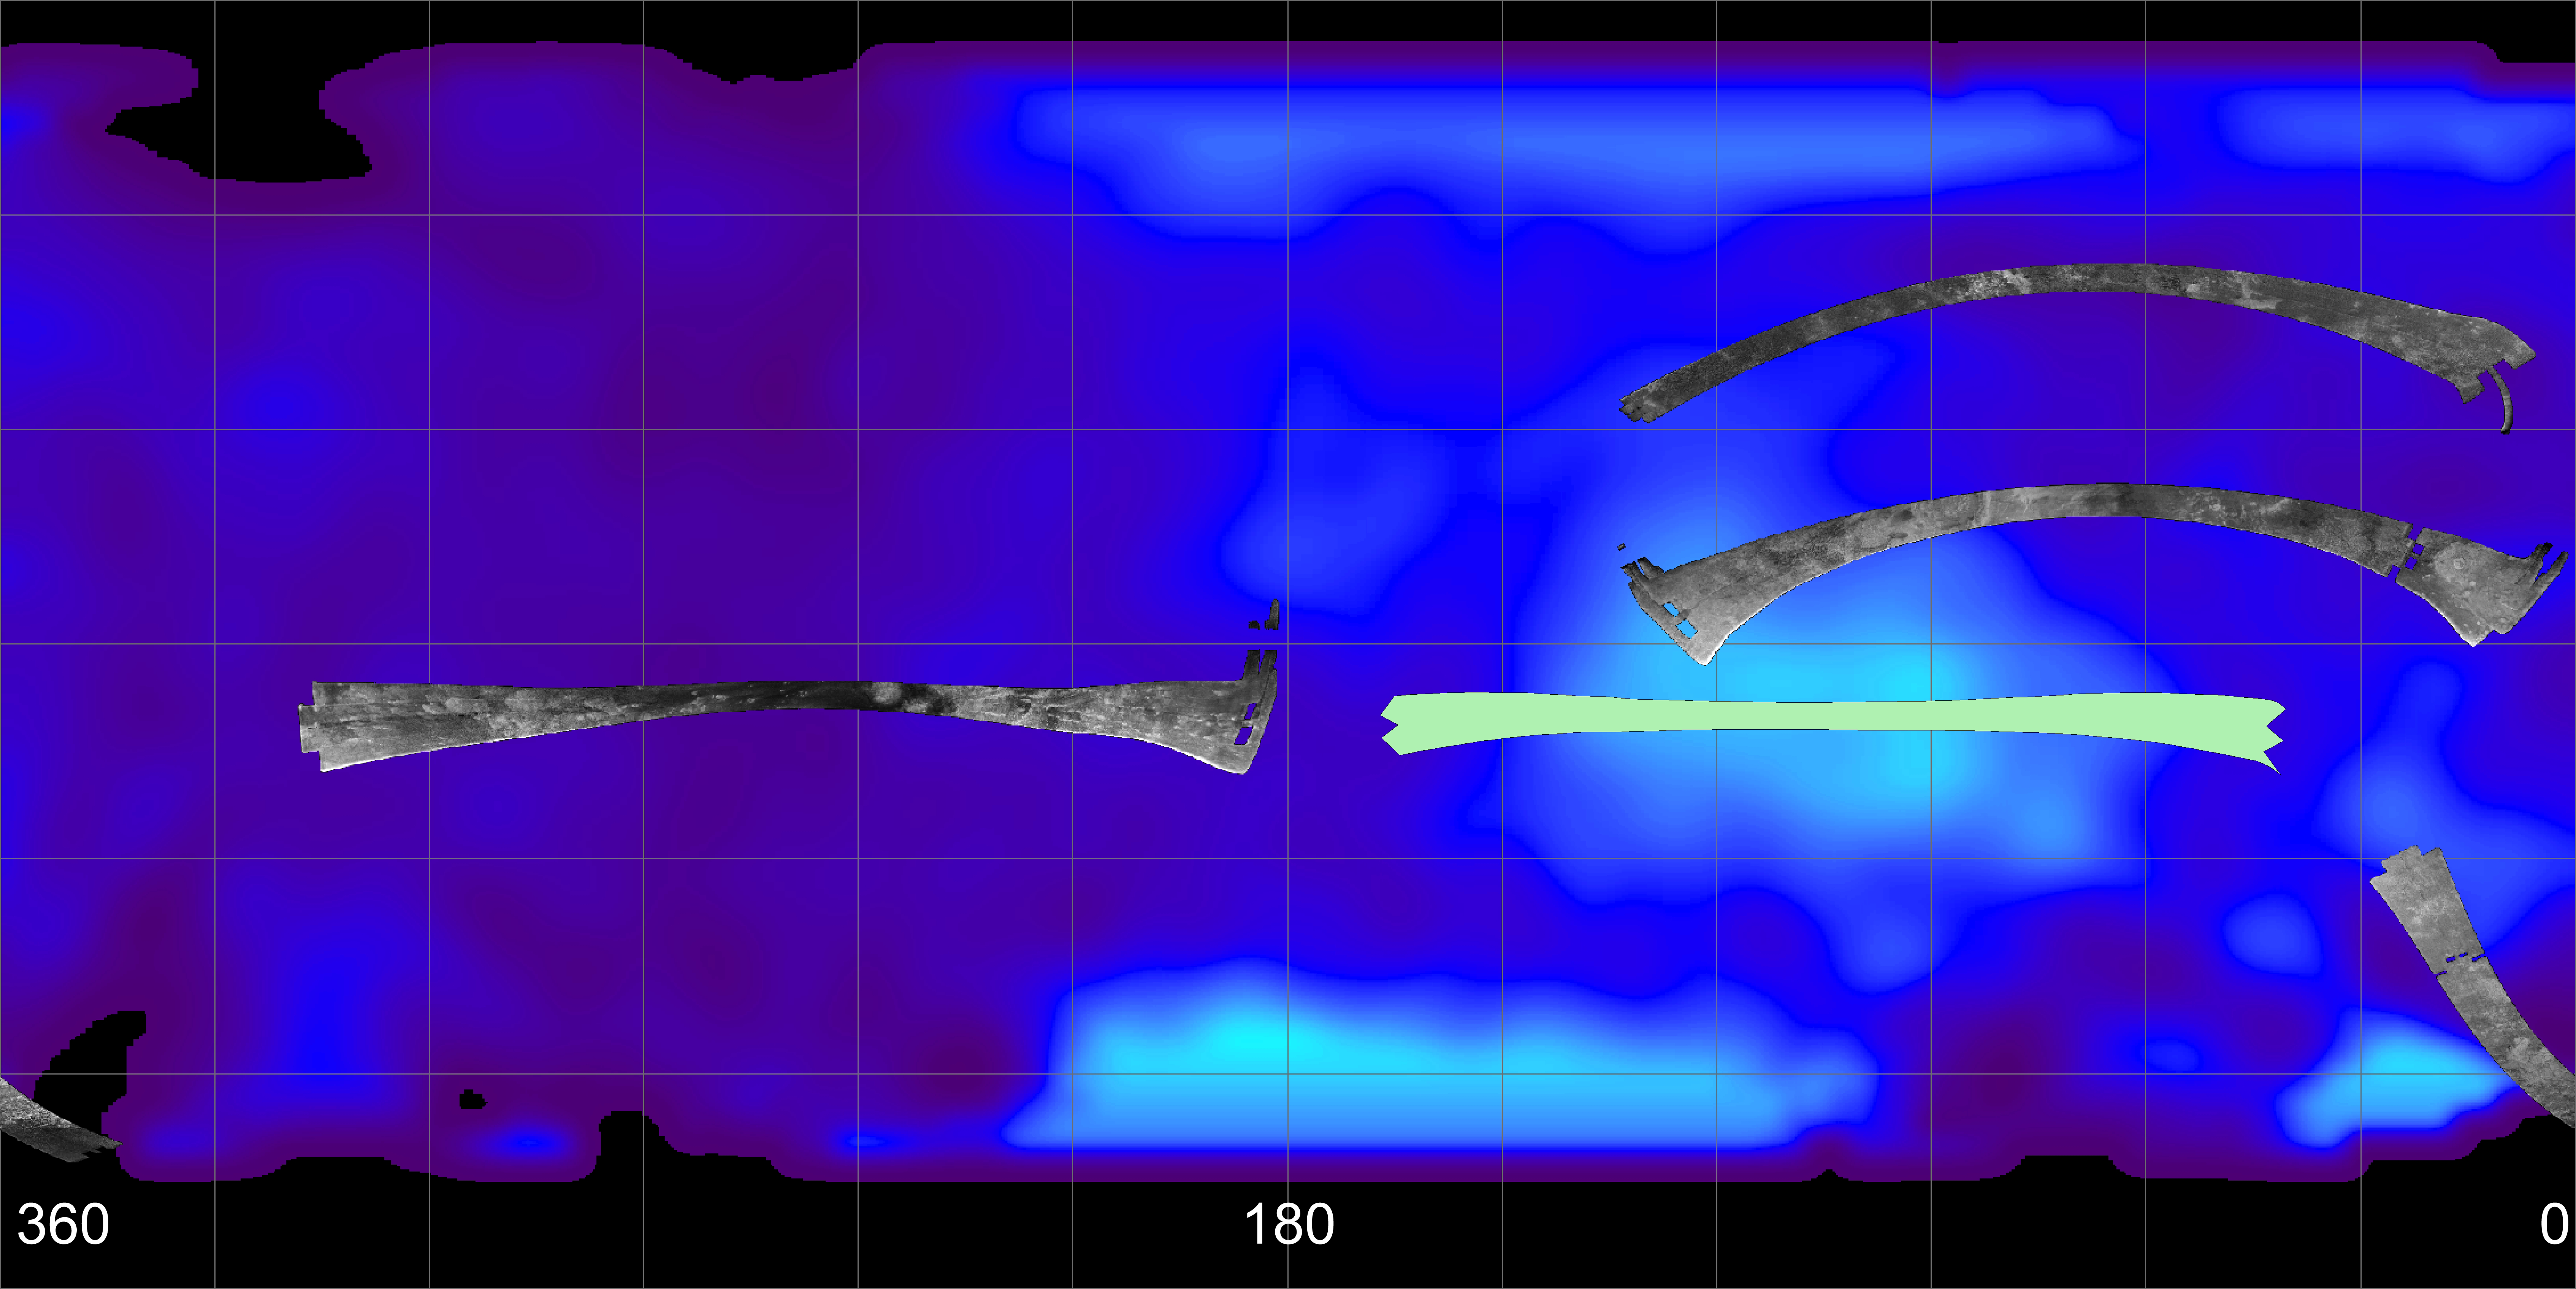

Titan (T13) Viewed by Cassini’s Radar – Flat Map

Titan (T13) Viewed by Cassini’s Radar
Flat Map (annotated)

This map of Saturn’s moon Titan shows the location of the upcoming April 30, 2006, Titan flyby and the areas mapped so far by the Cassini radar mapper using its synthetic aperture radar imaging mode.

Longitudes are labeled at the bottom of the map. The radar swaths are superimposed on a false-color image made from observations by NASA’s Hubble Space Telescope.

The swath shown in light green represents the area to be imaged in the upcoming April 30 flyby. It will go right across an optically bright region of Titan known as Xanadu. See PIA08099 for another view of this pass.

The far left image shows the location of the radar swath for the Oct. 28, 2005, flyby. On the top right is the radar swath from the first Titan flyby, on Oct. 26, 2004. The second from the top image is from the second radar pass of Titan, on Feb. 15, 2005 (near-equatorial). The bottom right swath is from the Sept. 7, 2005, flyby.

Cassini’s radar has revealed a variety of geologic features, including impact craters, wind-blown deposits, channels and cryovolcanic features.

The Cassini-Huygens mission is a cooperative project of NASA, the European Space Agency and the Italian Space Agency. The Jet Propulsion Laboratory, a division of the California Institute of Technology in Pasadena, manages the mission for NASA’s Science Mission Directorate, Washington, D.C. The Cassini orbiter was designed, developed and assembled at JPL. The radar instrument was built by JPL and the Italian Space Agency, working with team members from the United States and several European countries.

Credit: NASA/JPL-Caltech/ASI